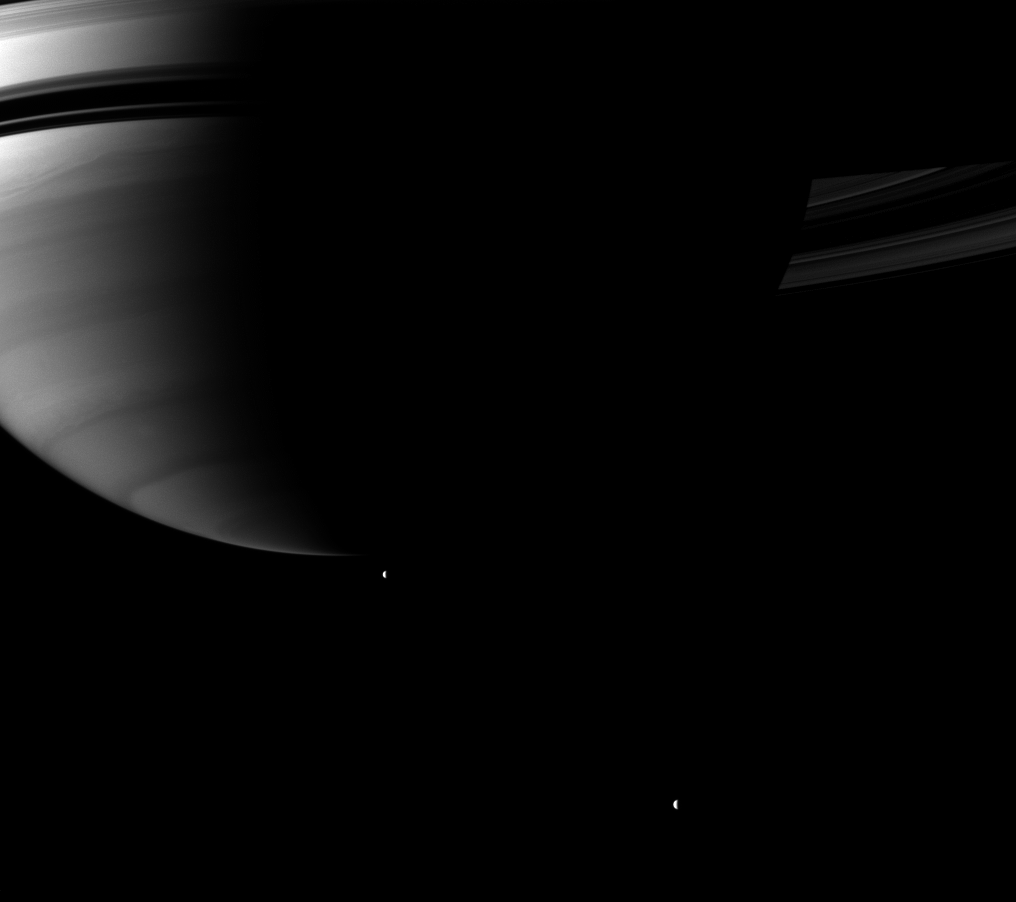

Beyond Saturn’s South

Looking up toward Saturn’s southern hemisphere, the Cassini spacecraft pictures a pair of the planet’s moons orbiting in the distance.

Tethys and Rhea orbit in the plane of the planet’s rings, but from this vantage point they appear to be below the planet. Tethys (1,062 kilometers, or 660 miles across) is near the center of the image, and Rhea (1,528 kilometers, or 949 miles across) is in the lower right.

This view looks toward the southern, unilluminated side of the rings from about 12 degrees below the ringplane.

The image was taken with the Cassini spacecraft wide-angle camera on June 29, 2010 using a spectral filter sensitive to wavelengths of near-infrared light centered at 728 nanometers. The view was obtained at a distance of approximately 2.1 million kilometers (1.3 million miles) from Saturn and at a sun-Saturn-spacecraft, or phase, angle of 100 degrees. Image scale is 124 kilometers (77 miles) per pixel.

The Cassini-Huygens mission is a cooperative project of NASA, the European Space Agency and the Italian Space Agency. The Jet Propulsion Laboratory, a division of the California Institute of Technology in Pasadena, manages the mission for NASA’s Science Mission Directorate, Washington, D.C. The Cassini orbiter and its two onboard cameras were designed, developed and assembled at JPL. The imaging operations center is based at the Space Science Institute in Boulder, Colo.

Credit: NASA/JPL/Space Science Institute